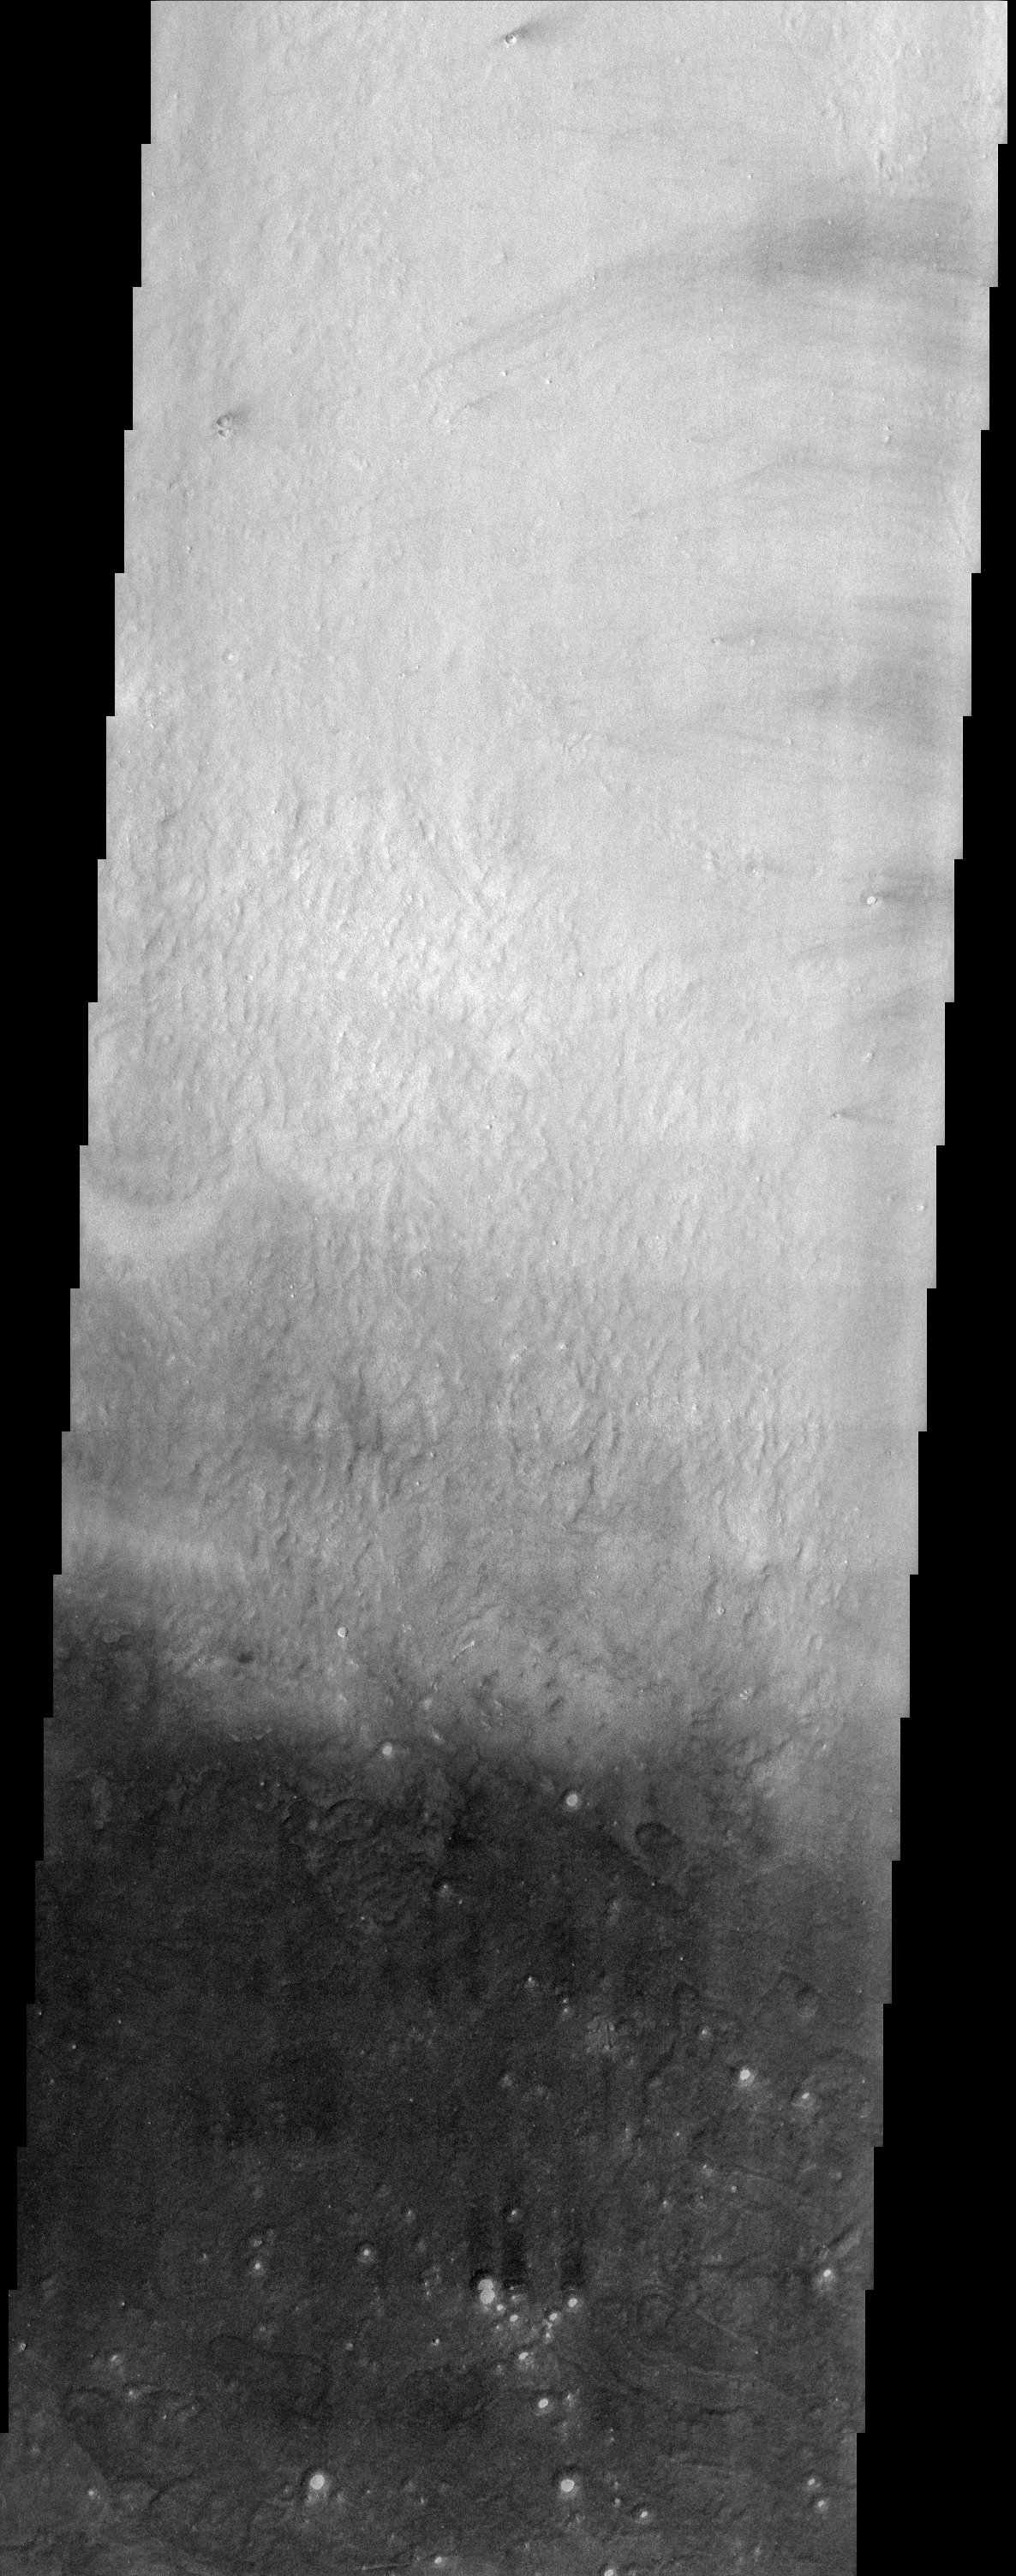

Arcadia Planitia Dark Splotch

Arcadia Planitia occupies a region just north of Amazonis Planitia, one of the brightest and dustiest regions on Mars. Along the boundary between these two regions is a dark splotch roughly 600 km long that is relatively free of dust. This THEMIS image straddles the border of the dark splotch, producing the dramatic change in brightness from north to south. Note that many of the small craters in the dark portion of the image contain bright material on their floor. It may be that a mantle of dust has been stripped back revealing the dark surface of the splotch but the crater floors have retained the dust. Alternatively, the bright material may represent a more resistant unit that once covered the area and is difficult to erode from the crater floors. Either way, the presence of the bright material in so many craters produces a scene that is quite unusual for the surface of Mars.

Note: this THEMIS visual image has not been radiometrically nor geometrically calibrated for this preliminary release. An empirical correction has been performed to remove instrumental effects. A linear shift has been applied in the cross-track and down-track direction to approximate spacecraft and planetary motion. Fully calibrated and geometrically projected images will be released through the Planetary Data System in accordance with Project policies at a later time.

NASA’s Jet Propulsion Laboratory manages the 2001 Mars Odyssey mission for NASA’s Office of Space Science, Washington, D.C. The Thermal Emission Imaging System (THEMIS) was developed by Arizona State University, Tempe, in collaboration with Raytheon Santa Barbara Remote Sensing. The THEMIS investigation is led by Dr. Philip Christensen at Arizona State University. Lockheed Martin Astronautics, Denver, is the prime contractor for the Odyssey project, and developed and built the orbiter. Mission operations are conducted jointly from Lockheed Martin and from JPL, a division of the California Institute of Technology in Pasadena.

Credit: NASA/JPL/Arizona State University